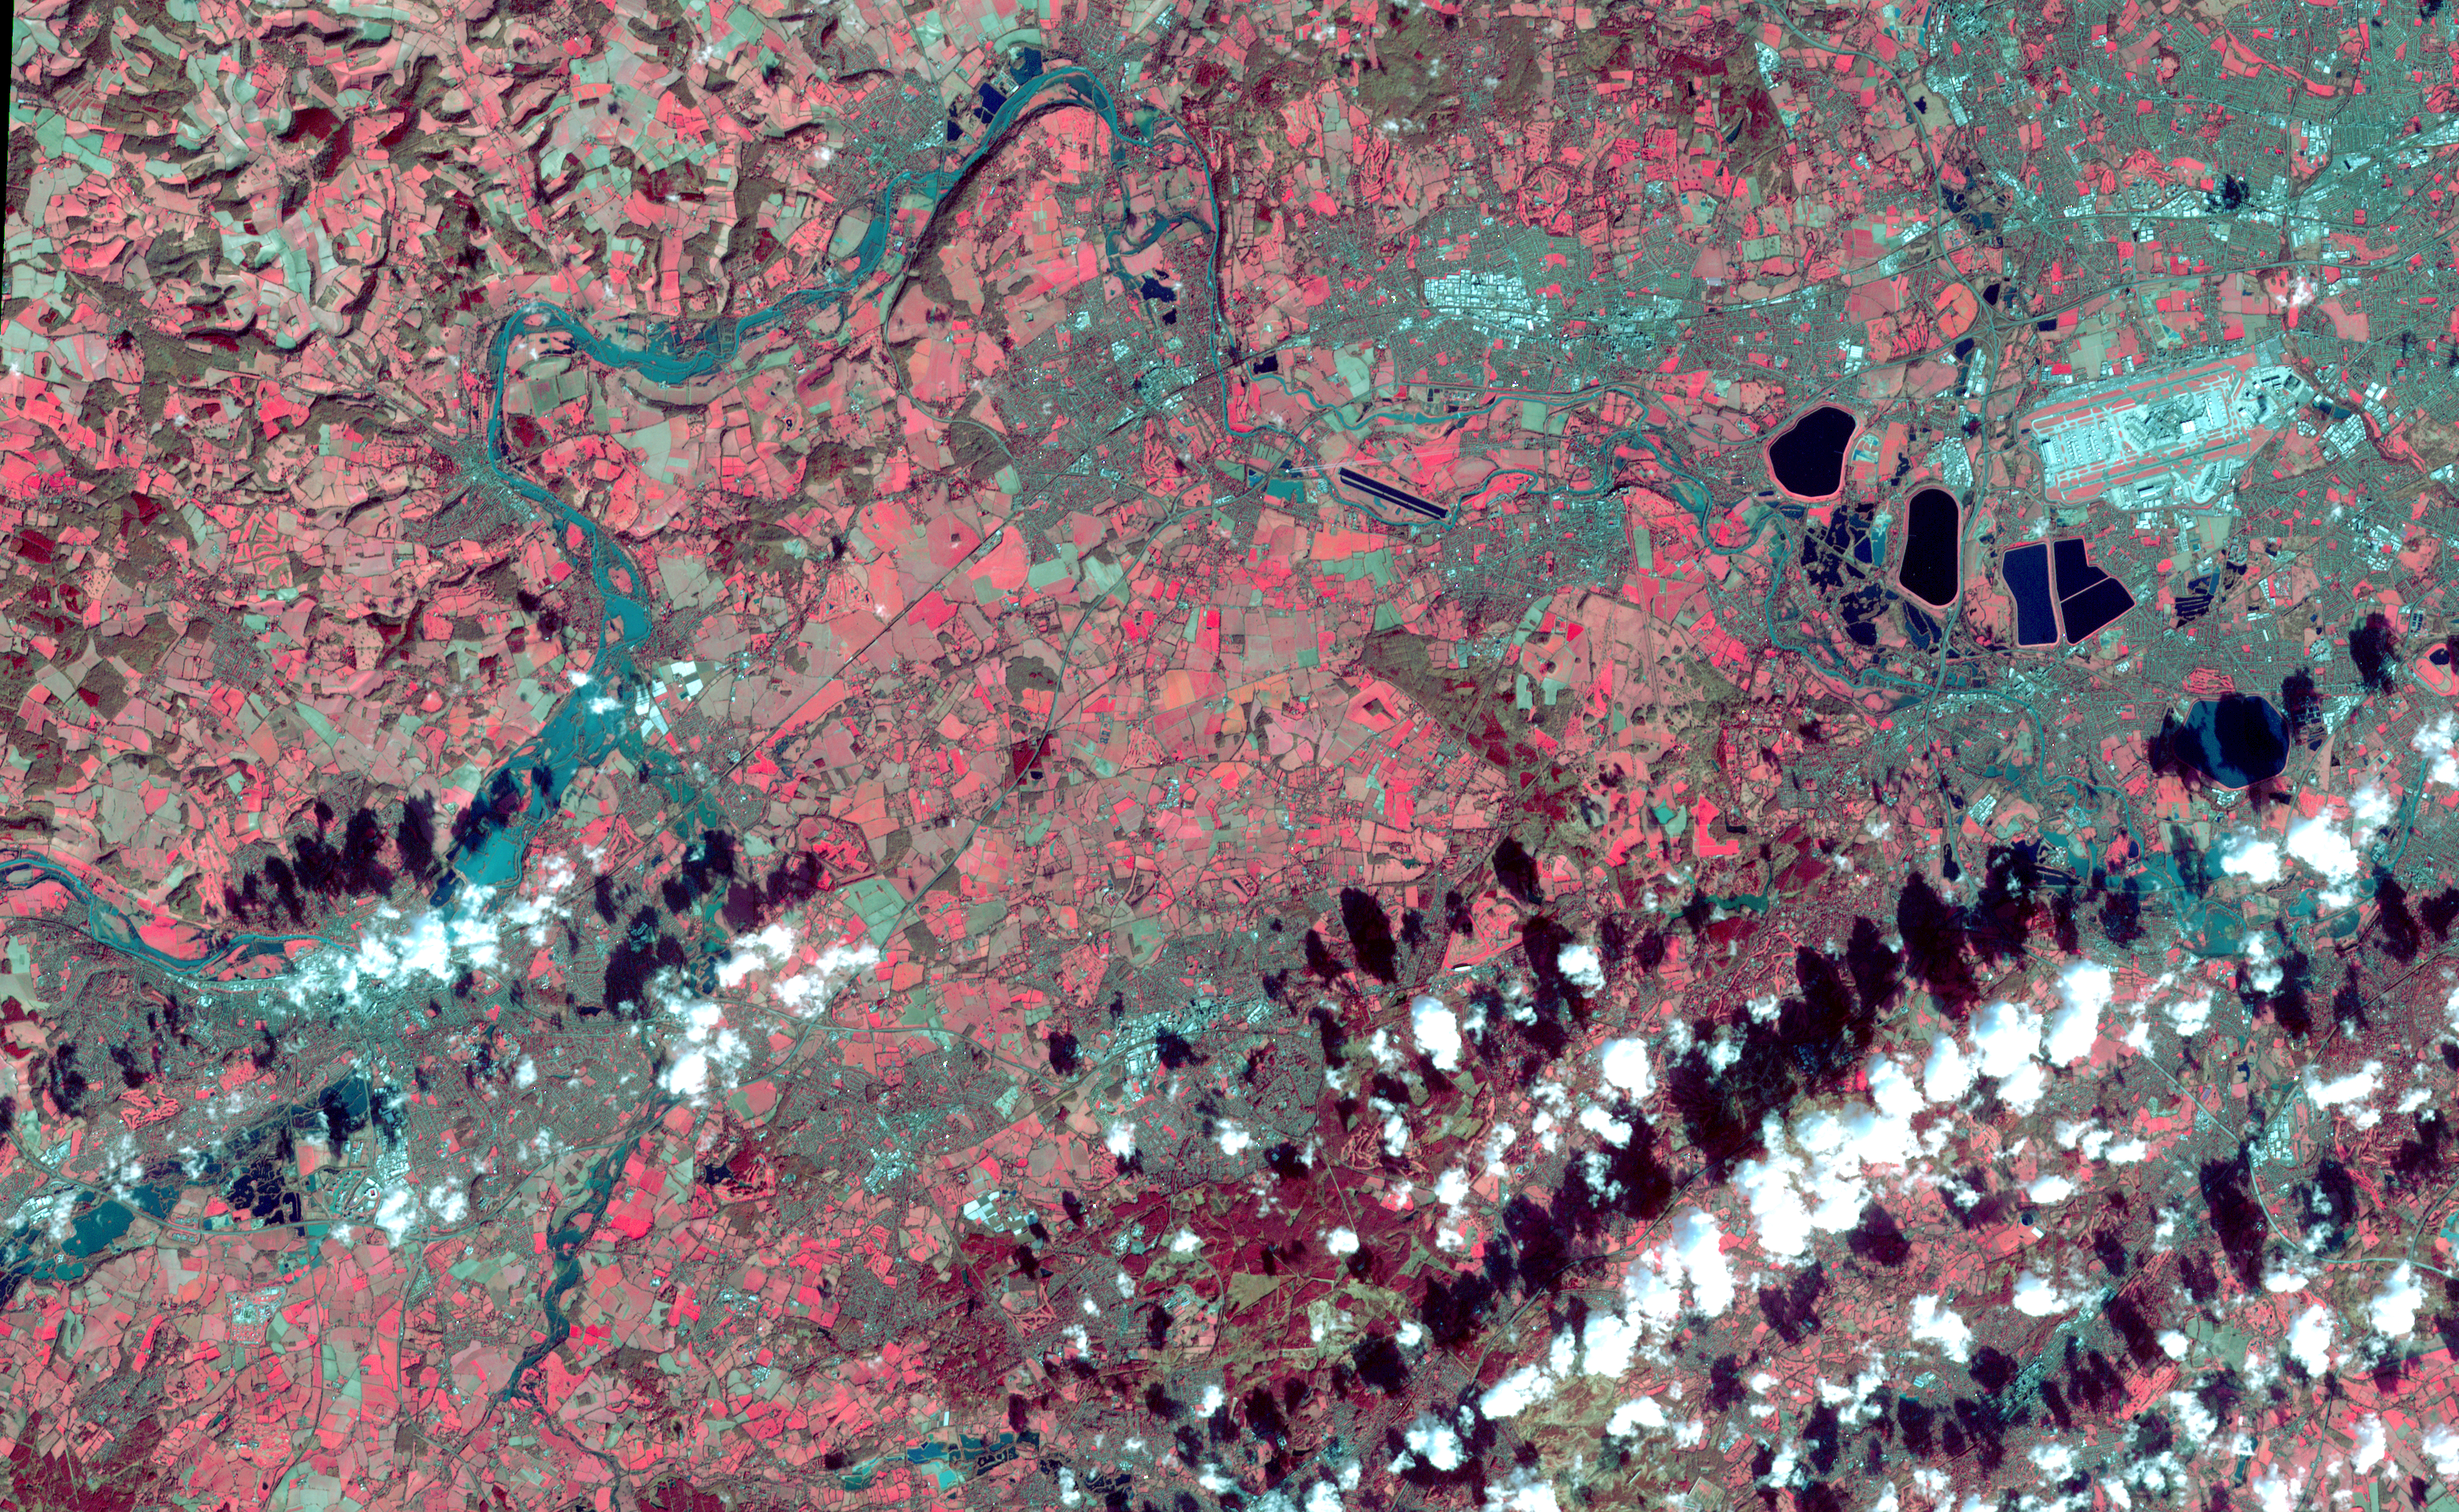

U.K. Flooding Captured by NASA Spacecraft

On Feb. 17, 2014, the United Kingdom Environment Agency had issued flood warnings for the area from Walton-on-Thames in the east to Reading in the west, as depicted in this image acquired by the Advanced Spaceborne Thermal Emission and Reflection Radiometer (ASTER) instrument on NASA’s Terra spacecraft on Feb. 16, 2014. High water levels and flooding along the Thames River west of London were part of a larger picture of devastation throughout southwest England and Wales, as record-breaking rains covered the United Kingdom in January and February. In this image, vegetation is red; clouds are white and their shadows are black; the Thames River flows across the image in dark cyan color. The image covers an area of 17.7 by 28.5 miles (28.5 by 46 kilometers), and is located near 51.5 degrees north, 0.7 degrees west.

With its 14 spectral bands from the visible to the thermal infrared wavelength region and its high spatial resolution of 15 to 90 meters (about 50 to 300 feet), ASTER images Earth to map and monitor the changing surface of our planet. ASTER is one of five Earth-observing instruments launched Dec. 18, 1999, on Terra. The instrument was built by Japan’s Ministry of Economy, Trade and Industry. A joint U.S./Japan science team is responsible for validation and calibration of the instrument and data products.

The broad spectral coverage and high spectral resolution of ASTER provides scientists in numerous disciplines with critical information for surface mapping and monitoring of dynamic conditions and temporal change. Example applications are: monitoring glacial advances and retreats; monitoring potentially active volcanoes; identifying crop stress; determining cloud morphology and physical properties; wetlands evaluation; thermal pollution monitoring; coral reef degradation; surface temperature mapping of soils and geology; and measuring surface heat balance.

The U.S. science team is located at NASA’s Jet Propulsion Laboratory, Pasadena, Calif. The Terra mission is part of NASA’s Science Mission Directorate, Washington, D.C.

Credit: NASA/GSFC/METI/ERSDAC/JAROS, and U.S./Japan ASTER Science Team